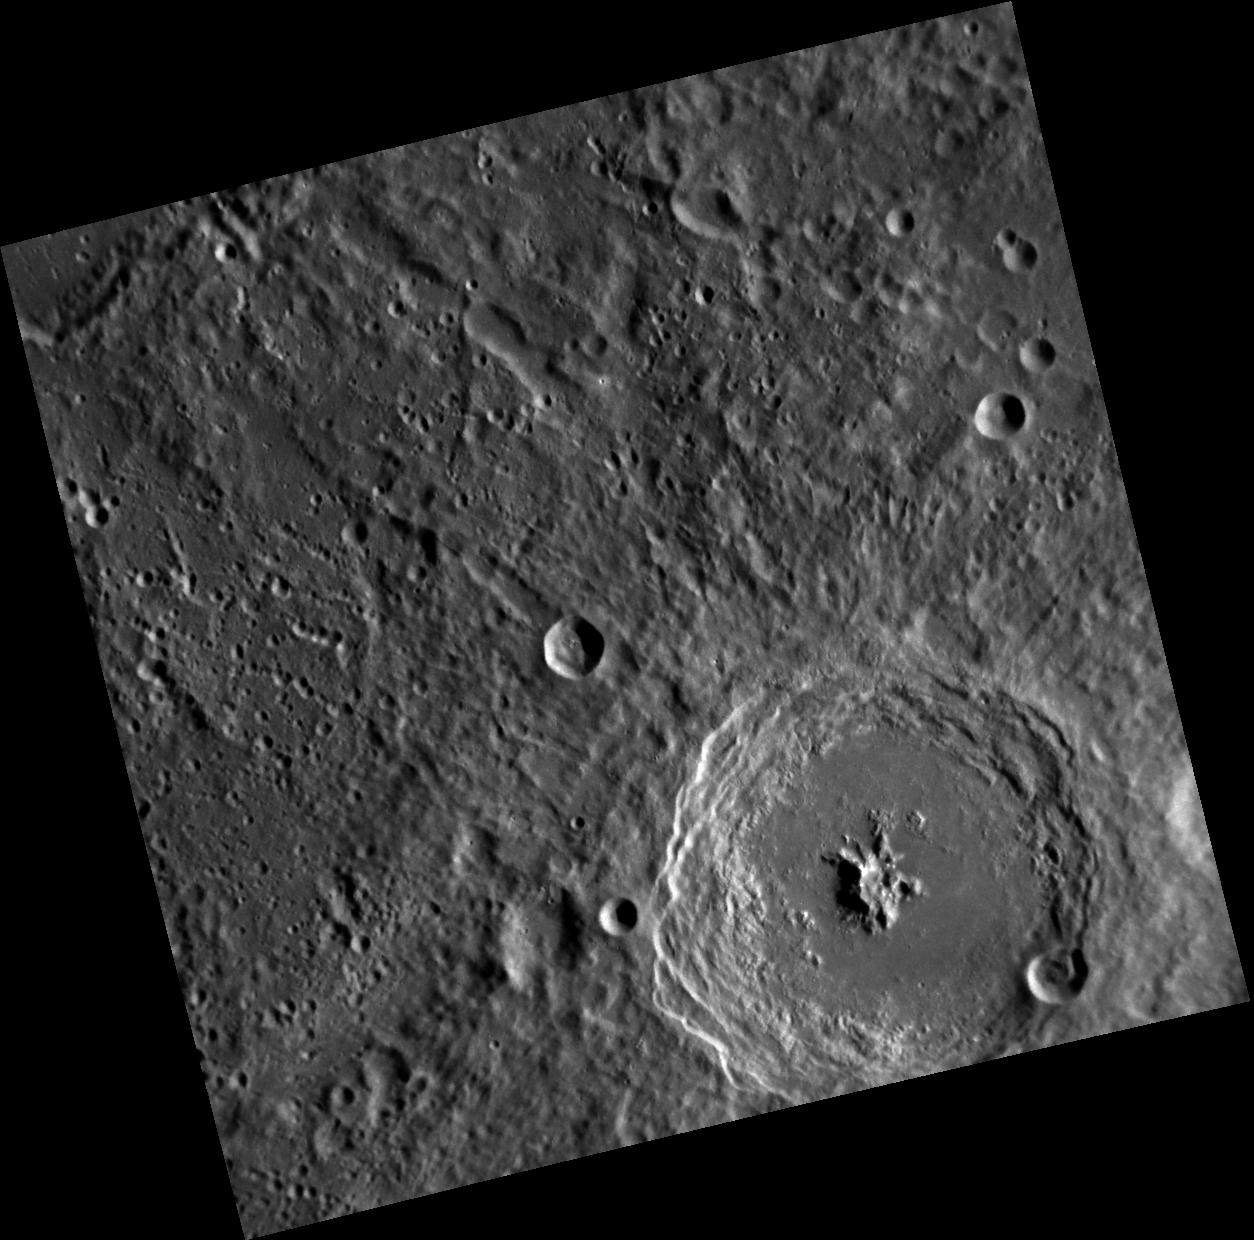

Beautiful Bartok

The complex crater Bartok, named for the Hungarian composer and pianist Bela Bartok, contains a prominent central peak. Chains of secondary craters formed by Bartok’s ejecta can be seen across the entire image.

This image was acquired as part of MDIS’s high-resolution surface morphology base map. The surface morphology base map will cover more than 90% of Mercury’s surface with an average resolution of 250 meters/pixel (0.16 miles/pixel or 820 feet/pixel). Images acquired for the surface morphology base map typically have off-vertical Sun angles (i.e., high incidence angles) and visible shadows so as to reveal clearly the topographic form of geologic features.

On March 17, 2011 (March 18, 2011, UTC), MESSENGER became the first spacecraft ever to orbit the planet Mercury. The mission is currently in its commissioning phase, during which spacecraft and instrument performance are verified through a series of specially designed checkout activities. In the course of the one-year primary mission, the spacecraft’s seven scientific instruments and radio science investigation will unravel the history and evolution of the Solar System’s innermost planet. Visit the Why Mercury? section of this website to learn more about the science questions that the MESSENGER mission has set out to answer.

Date acquired: April 25, 2011
Image Mission Elapsed Time (MET): 212191757
Image ID: 173614
Instrument: Narrow Angle Camera (NAC) of the Mercury Dual Imaging System (MDIS)
Center Latitude: -27.64°
Center Longitude: 223.1° E
Resolution: 252 meters/pixel
Scale: Bartok is 117 km (73 mi) in diameter.
Incidence Angle: 64.6°
Emission Angle: 10.3°
Phase Angle: 74.9°

These images are from MESSENGER, a NASA Discovery mission to conduct the first orbital study of the innermost planet, Mercury. For information regarding the use of images, see the MESSENGER image use policy.

Credit: NASA/Johns Hopkins University Applied Physics Laboratory/Carnegie Institution of Washington